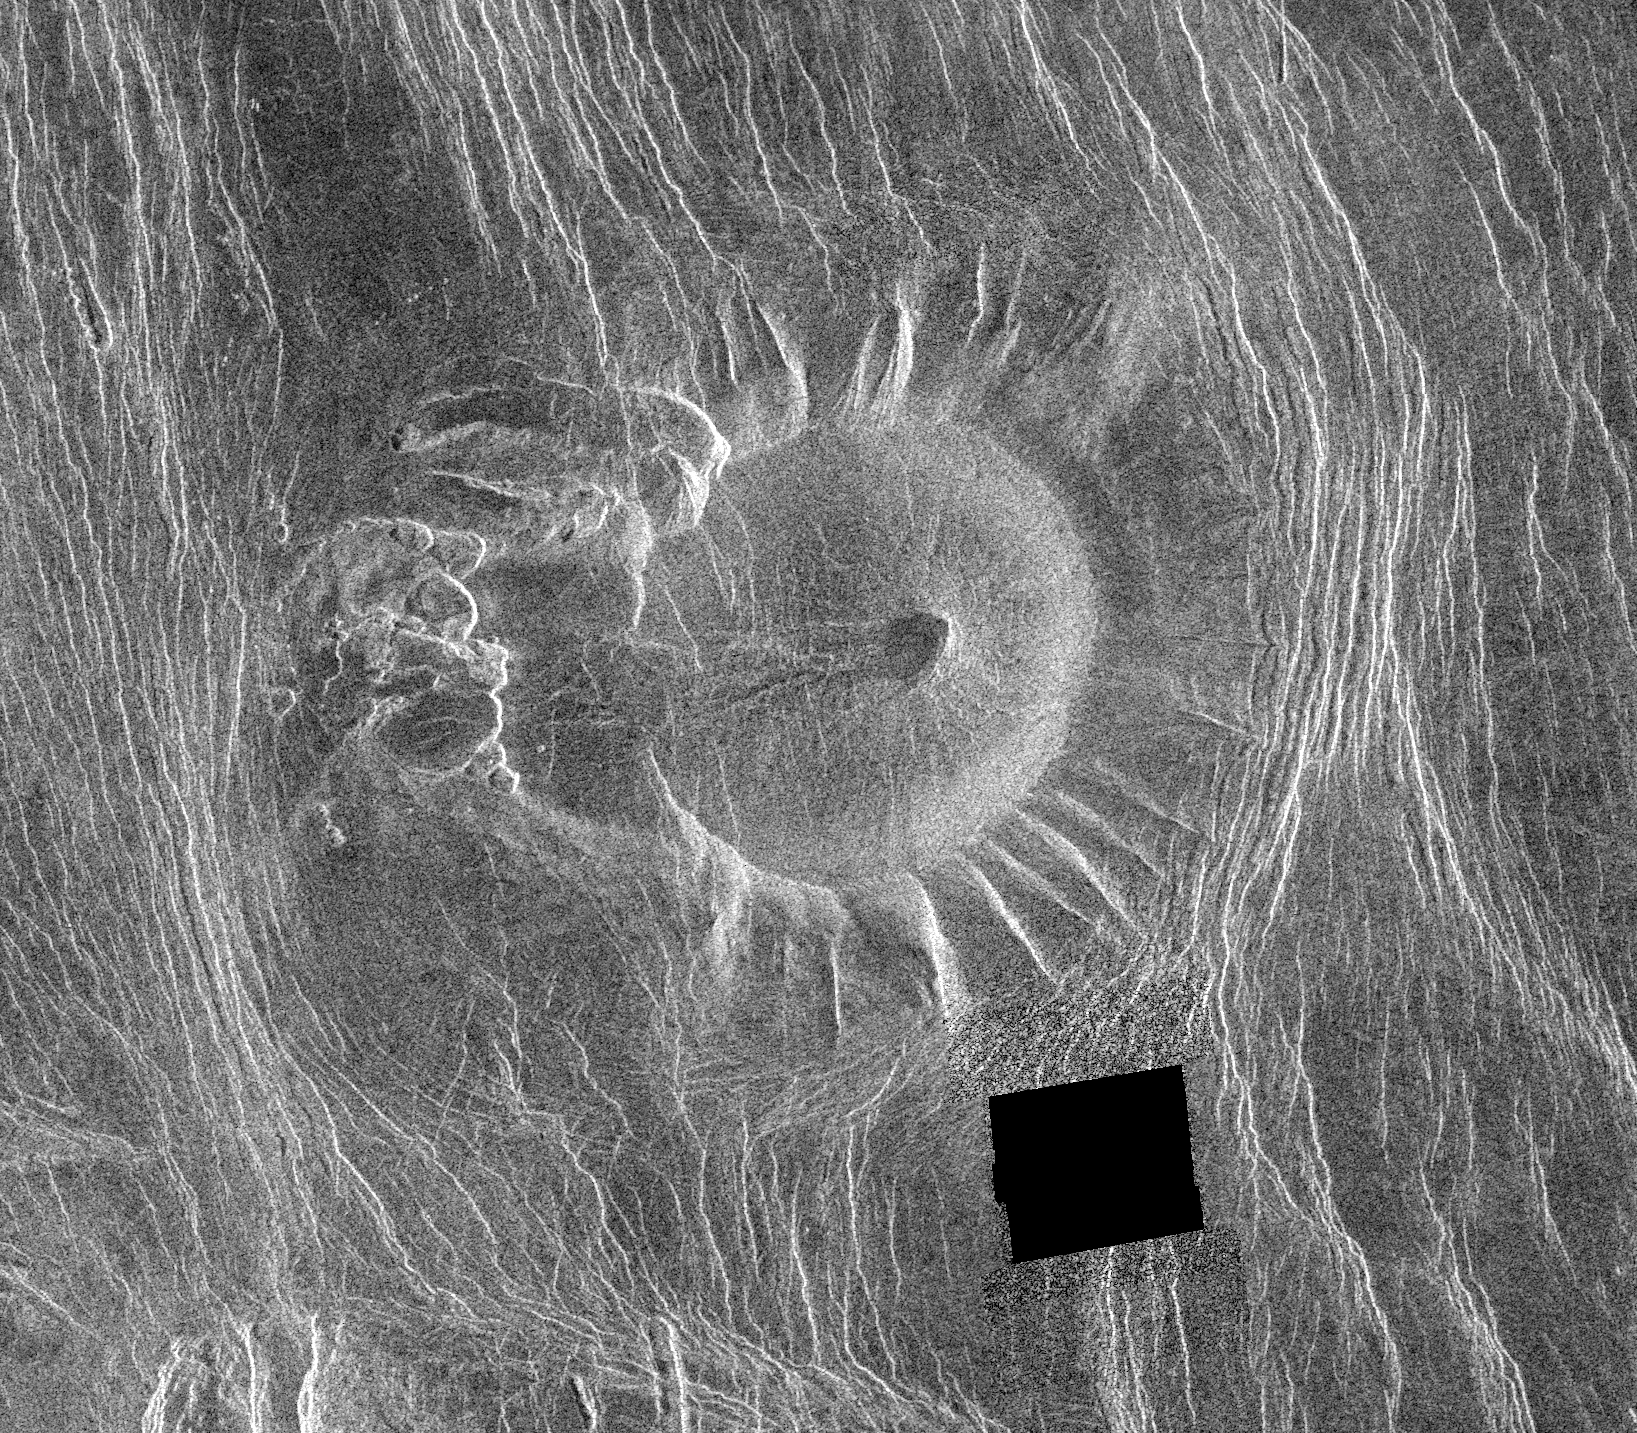

Venus – Eistla Region

This Magellan image is of an area located in the Eistla Region of Venus in the southern hemisphere and is centered at 5.5 degrees east longitude, 18 degrees south latitude. It is 122 kilometers (76 miles) across east to west and 107 kilometers (66 miles) north to south. North is at the top of the image. Shown is an unusual volcanic edifice unlike all others previously observed. It is approximately 66 kilometers (41 miles) across at the base and has a relatively flat, slightly concave summit 35 kilometers (22 miles) in diameter. The sides of the edifice are characterized by radiating ridges and valleys that impart a fluted appearance. To the west, the rim of the structure appears to have been breached by dark lava flows that emanated from a shallow summit pit approximately 5 kilometers (3 miles) in diameter and traveled west along a channel approximately 5 kilometers wide and 27 kilometers (17 miles) long. A series of coalescing, collapsed pits 2 to 10 kilometers (1.2 to 6.2 miles) in diameter are located 10 kilometers (6 miles) west of the summit. The edifice and western pits are circumscribed by faint, concentric lineaments up to 70 kilometers (43 miles) in diameter. A series of north northwest trending graben are deflected eastward around the edifice; the interplay of these graben and the fluted rim of the edifice produce a distinctive scalloped pattern in the image. Several north northwest trending lineaments cut directly across the summit region. This peculiar volcanic construct is located 25 to 30 kilometers (15 to 19 miles) north of Alpha Regio, a highly deformed region of tessera terrain. A collection of at least six similar volcanoes has been observed near Thetis Regio, a region of tessera within Aphrodite Terra. Thus, these unusual constructs tentatively appear to be spatially associated with regions of tessera. A tessera is a complex, deformed terrain on Venus consisting of at least two sets of intersecting ridges and troughs. The implications of this spatial association on the unusual morphology of these constructs are being investigated.

Credit: NASA/JPL